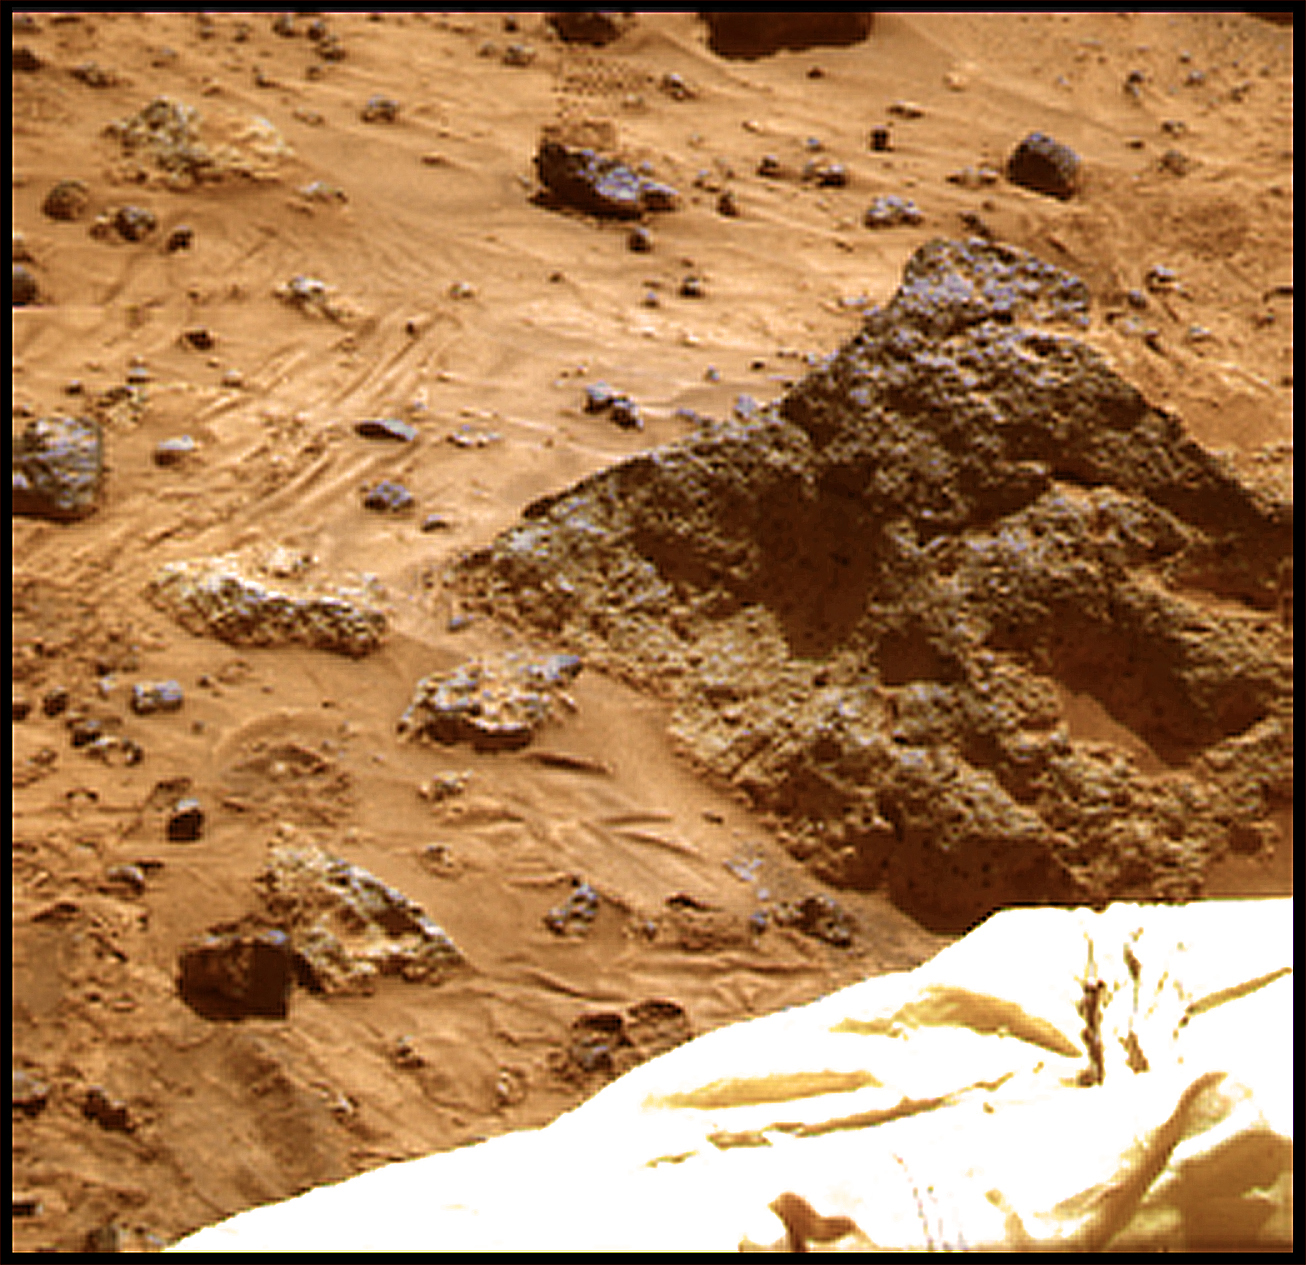

Super Resolution View of “Mini-Matterhorn”

The “Mini Matterhorn” is a 3/4 meter rock immediately east-southeast of the Mars Pathfinder lander. This image, along with PIA00816 and PIA00818, shows how super resolution techniques can be applied to nearfield targets to help to address questions about the texture of the rocks at the landing site and what it might tell us about their modes of origin. PIA00816 shows a “raw,” standard-resolution color frame of the rock. This image and PIA00818 were produced by combining the “Super pan” frames from the IMP camera. The composite color frame consists of 7 frames from the right eye, taken with different color filters that were enlarged by 500% and then co-added using Adobe Photoshop to produce, in effect, a super-resolution panchromatic frame that is sharper than an individual frame would be. This panchromatic frame was then colorized with the red, green, and blue filtered images from the same sequence. The color balance was adjusted to approximate the true color of Mars.

Mars Pathfinder is the second in NASA’s Discovery program of low-cost spacecraft with highly focused science goals. The Jet Propulsion Laboratory, Pasadena, CA, developed and manages the Mars Pathfinder mission for NASA’s Office of Space Science, Washington, D.C. JPL is a division of the California Institute of Technology (Caltech).

Photojournal note: Sojourner spent 83 days of a planned seven-day mission exploring the Martian terrain, acquiring images, and taking chemical, atmospheric and other measurements. The final data transmission received from Pathfinder was at 10:23 UTC on September 27, 1997. Although mission managers tried to restore full communications during the following five months, the successful mission was terminated on March 10, 1998.

Credit: NASA/JPL